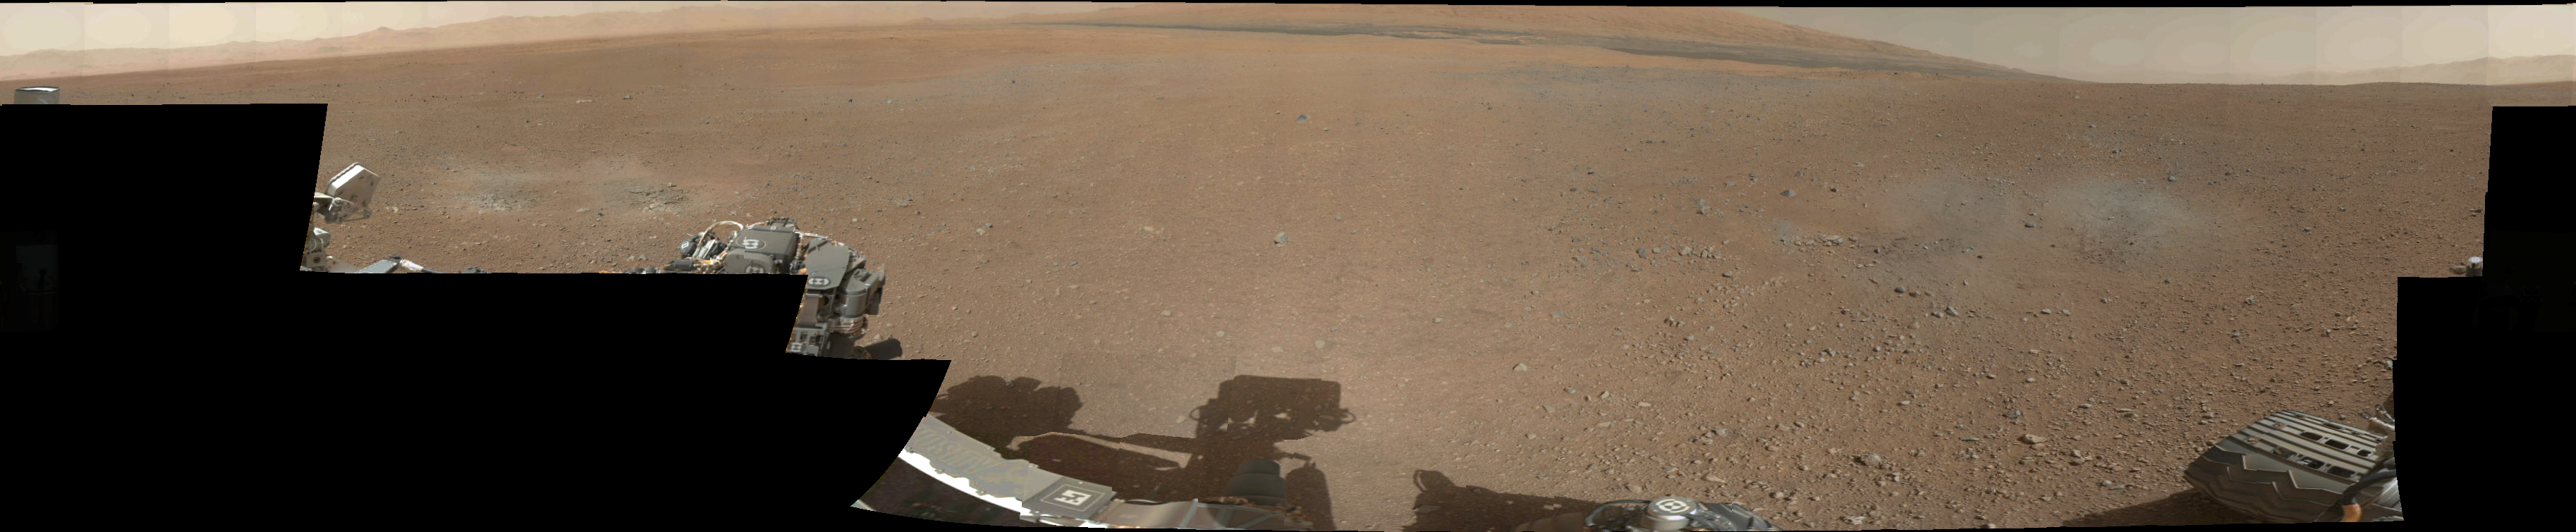

Gale Crater Vista, in Glorious Color

This is the first 360-degree panorama in color of the Gale Crater landing site taken by NASA’s Curiosity rover. The panorama was made from thumbnail versions of images taken by the Mast Camera.

Scientists will be taking a closer look at several splotches in the foreground that appear gray. These areas show the effects of the descent stage’s rocket engines blasting the ground. What appeared as a dark strip of dunes in previous, black-and-white pictures from Curiosity can also be seen along the top of this mosaic, but the color images also reveal additional shades of reddish brown around the dunes, likely indicating different textures or materials.

The images were taken late Aug. 8 PDT (Aug. 9 EDT) by the 34-millimeter Mast Camera. This panorama mosaic was made of 130 images of 144 by 144 pixels each. Selected full frames from this panorama, which are 1,200 by 1,200 pixels each, are expected to be transmitted to Earth later. The images in this panorama were brightened in the processing. Mars only receives half the sunlight Earth does and this image was taken in the late Martian afternoon.

JPL manages the Mars Science Laboratory/Curiosity for NASA’s Science Mission Directorate in Washington. The rover was designed, developed and assembled at JPL, a division of the California Institute of Technology in Pasadena.

Credit: NASA/JPL-Caltech/MSSS